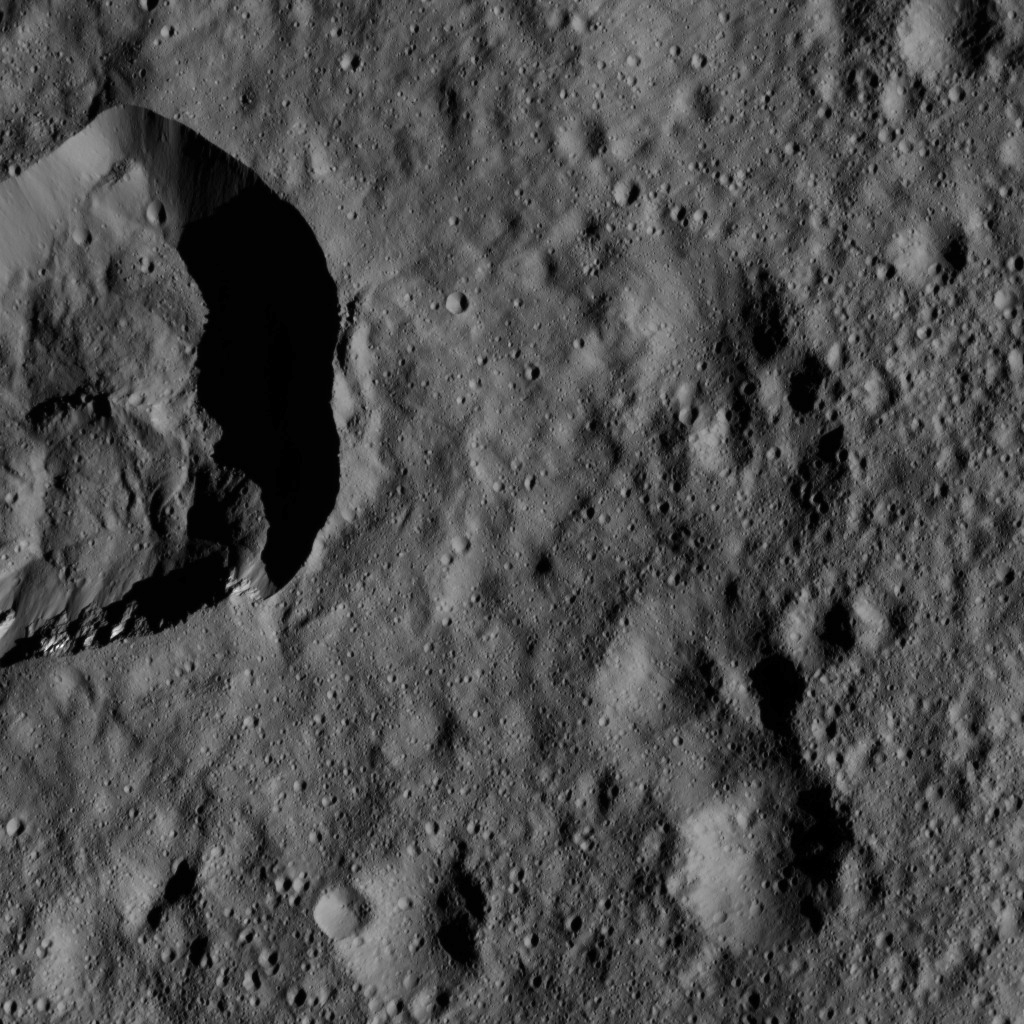

Dawn LAMO Image 162

This view of Ceres from NASA’s Dawn spacecraft features a small crater at upper left that adjoins Messor Crater.

Messor Crater (25 miles or 40 kilometers, wide) is featured in PIA20191.

Dawn took this image on May 29, 2016, from its low-altitude mapping orbit, at a distance of about 240 miles (385 kilometers) above the surface. The image resolution is 120 feet (35 meters) per pixel.

Dawn’s mission is managed by JPL for NASA’s Science Mission Directorate in Washington. Dawn is a project of the directorate’s Discovery Program, managed by NASA’s Marshall Space Flight Center in Huntsville, Alabama. UCLA is responsible for overall Dawn mission science. Orbital ATK, Inc., in Dulles, Virginia, designed and built the spacecraft. The German Aerospace Center, the Max Planck Institute for Solar System Research, the Italian Space Agency and the Italian National Astrophysical Institute are international partners on the mission team.

Credit: NASA/JPL-Caltech/UCLA/MPS/DLR/IDA